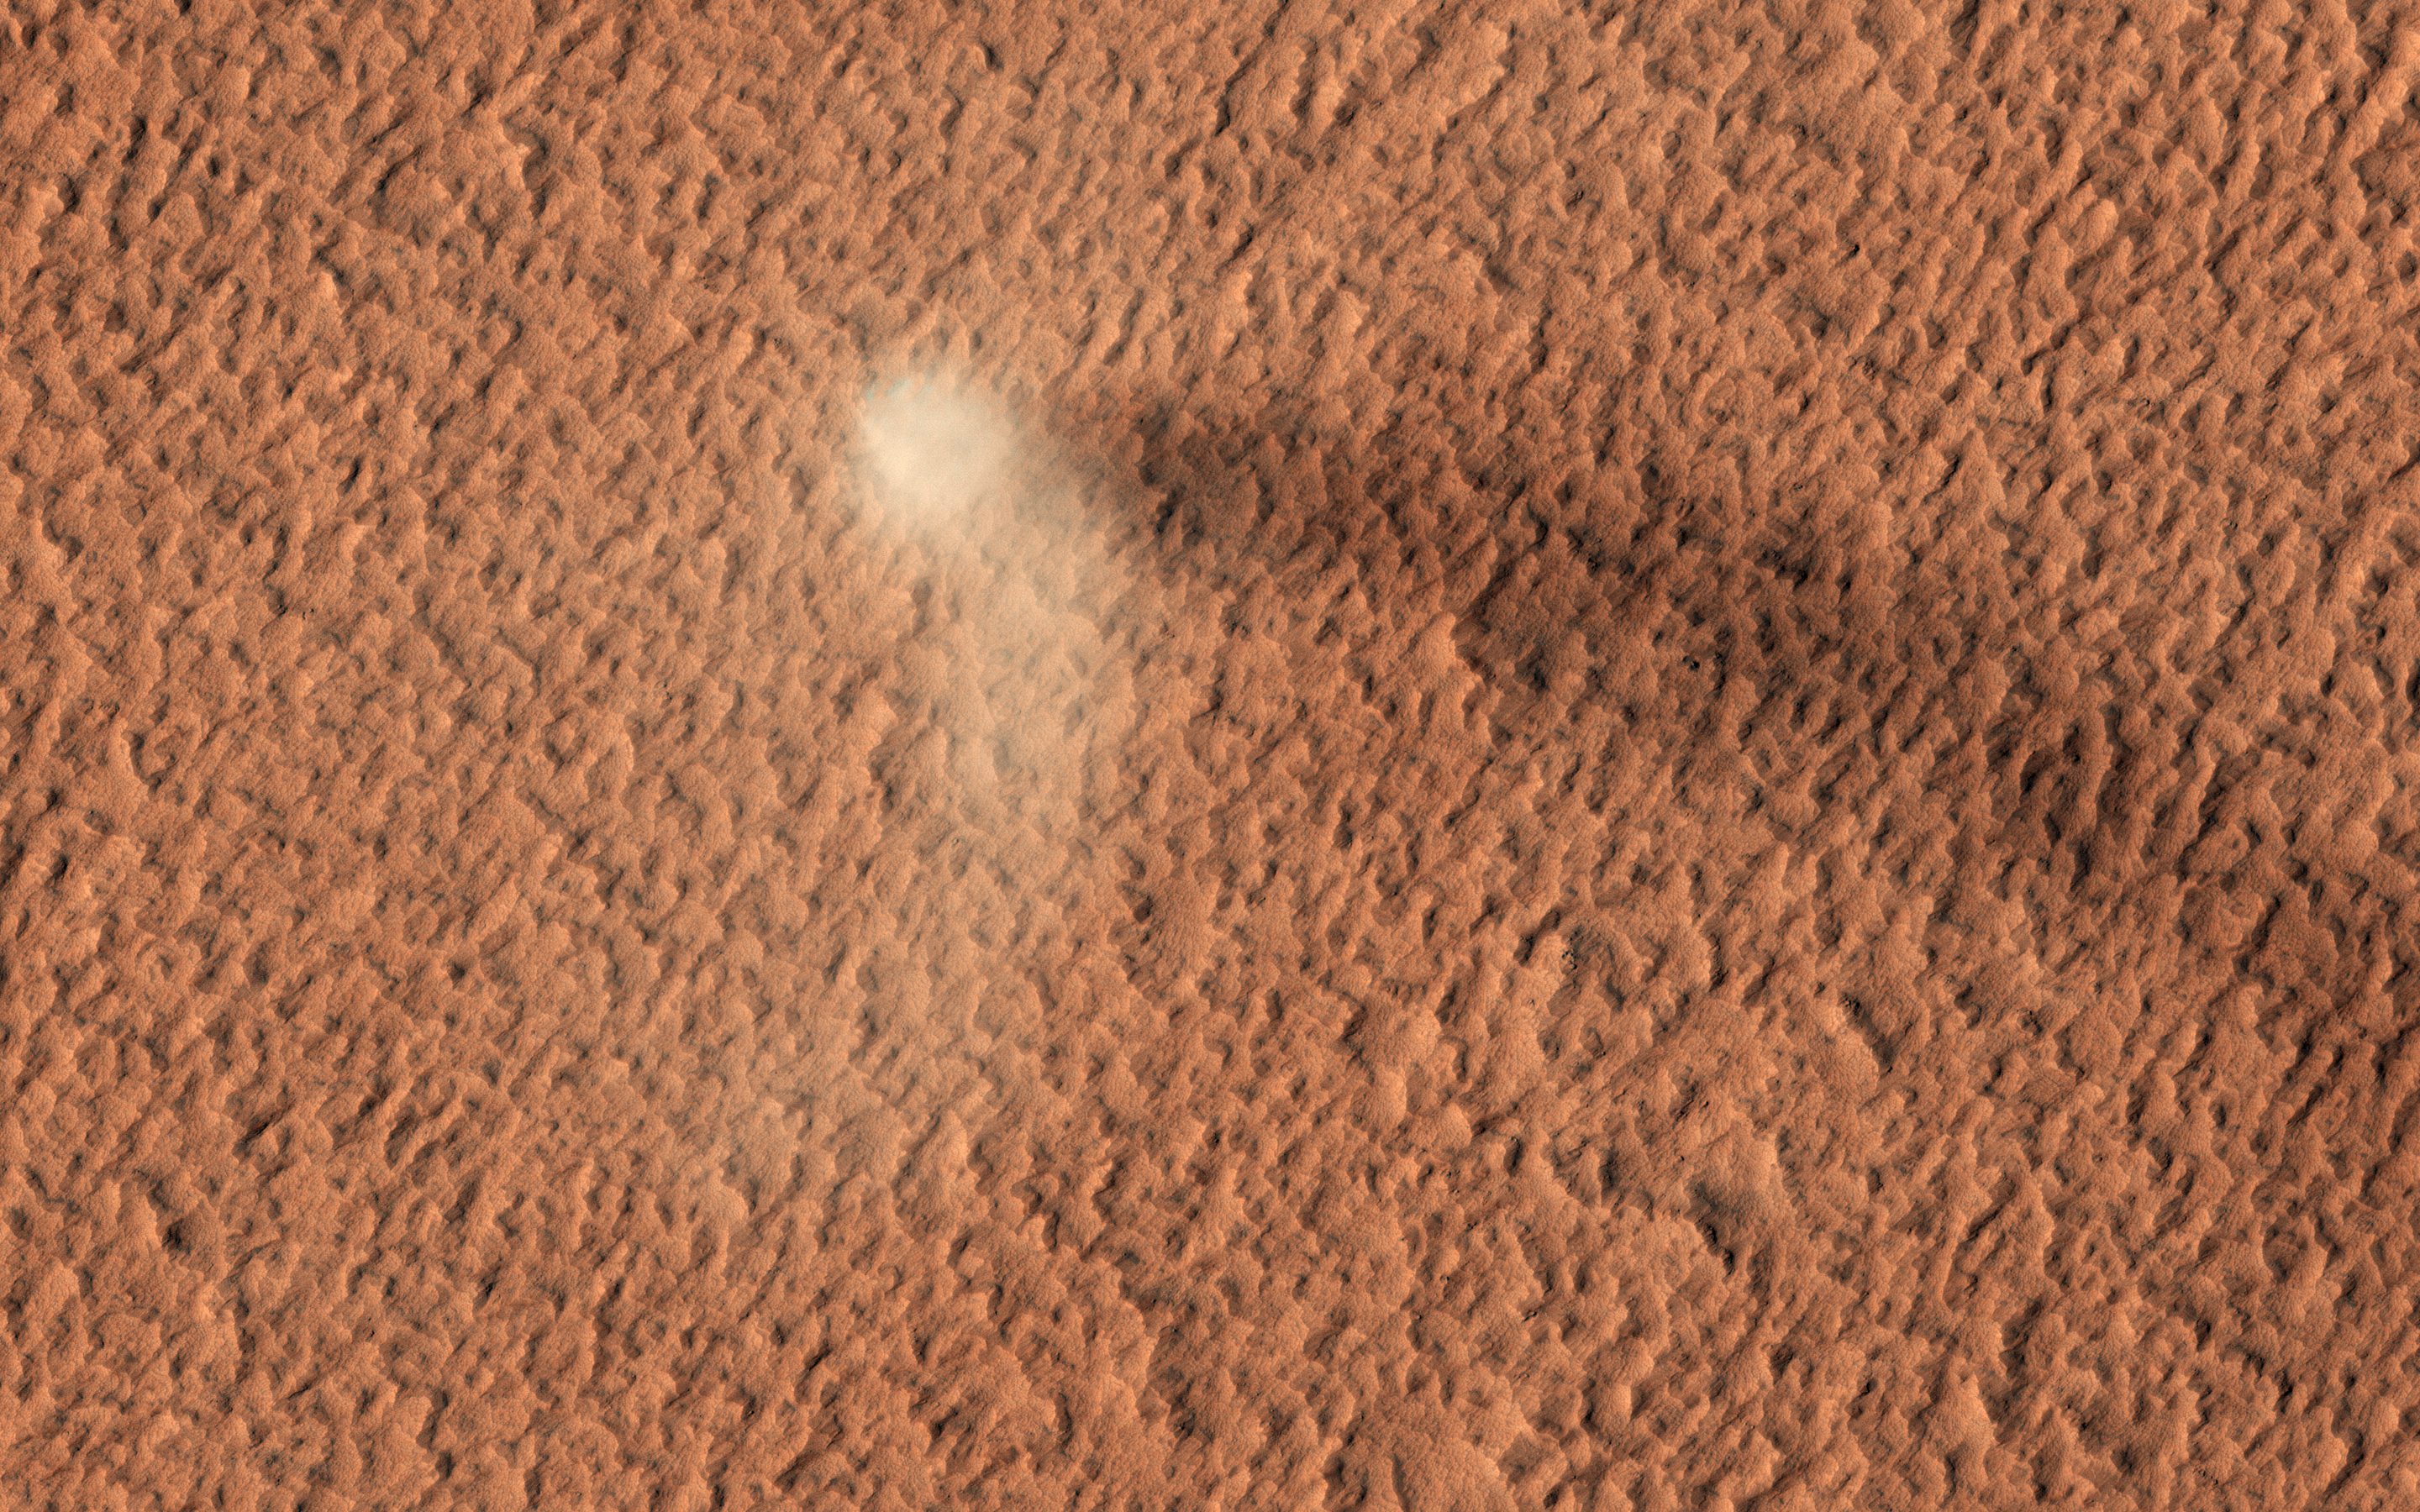

The Devil is in the Details

The HiRISE camera has done it again: here is yet another stunning image of an active dust devil on Mars.

Dust devils are rotating columns of dust that form around low-pressure air pockets, and are common on both Earth and Mars. This Martian dust devil formed on the dust-covered, volcanic plains of Amazonis Planitia. The dust devil is bright, and its core is roughly 50 meters across. The dark streak on the ground behind the dust devil is its shadow. The length of the shadow suggests the plume of rotating dust rises about 650 meters into the atmosphere!

There are several HiRISE images of tracks left behind by dust devils, but it is rare to catch one in motion. Check out this amazing image of a nearby dust devil.

The map is projected here at a scale of 25 centimeters (9.8 inches) per pixel. (The original image scale is 29.4 centimeters [11.6 inches] per pixel [with 1 x 1 binning]; objects on the order of 88 centimeters [34.6 inches] across are resolved.) North is up.

The University of Arizona, in Tucson, operates HiRISE, which was built by Ball Aerospace & Technologies Corp., in Boulder, Colorado. NASA’s Jet Propulsion Laboratory, a division of Caltech in Pasadena, California, manages the Mars Reconnaissance Orbiter Project for NASA’s Science Mission Directorate, Washington.

Credit: NASA/JPL-Caltech/University of Arizona